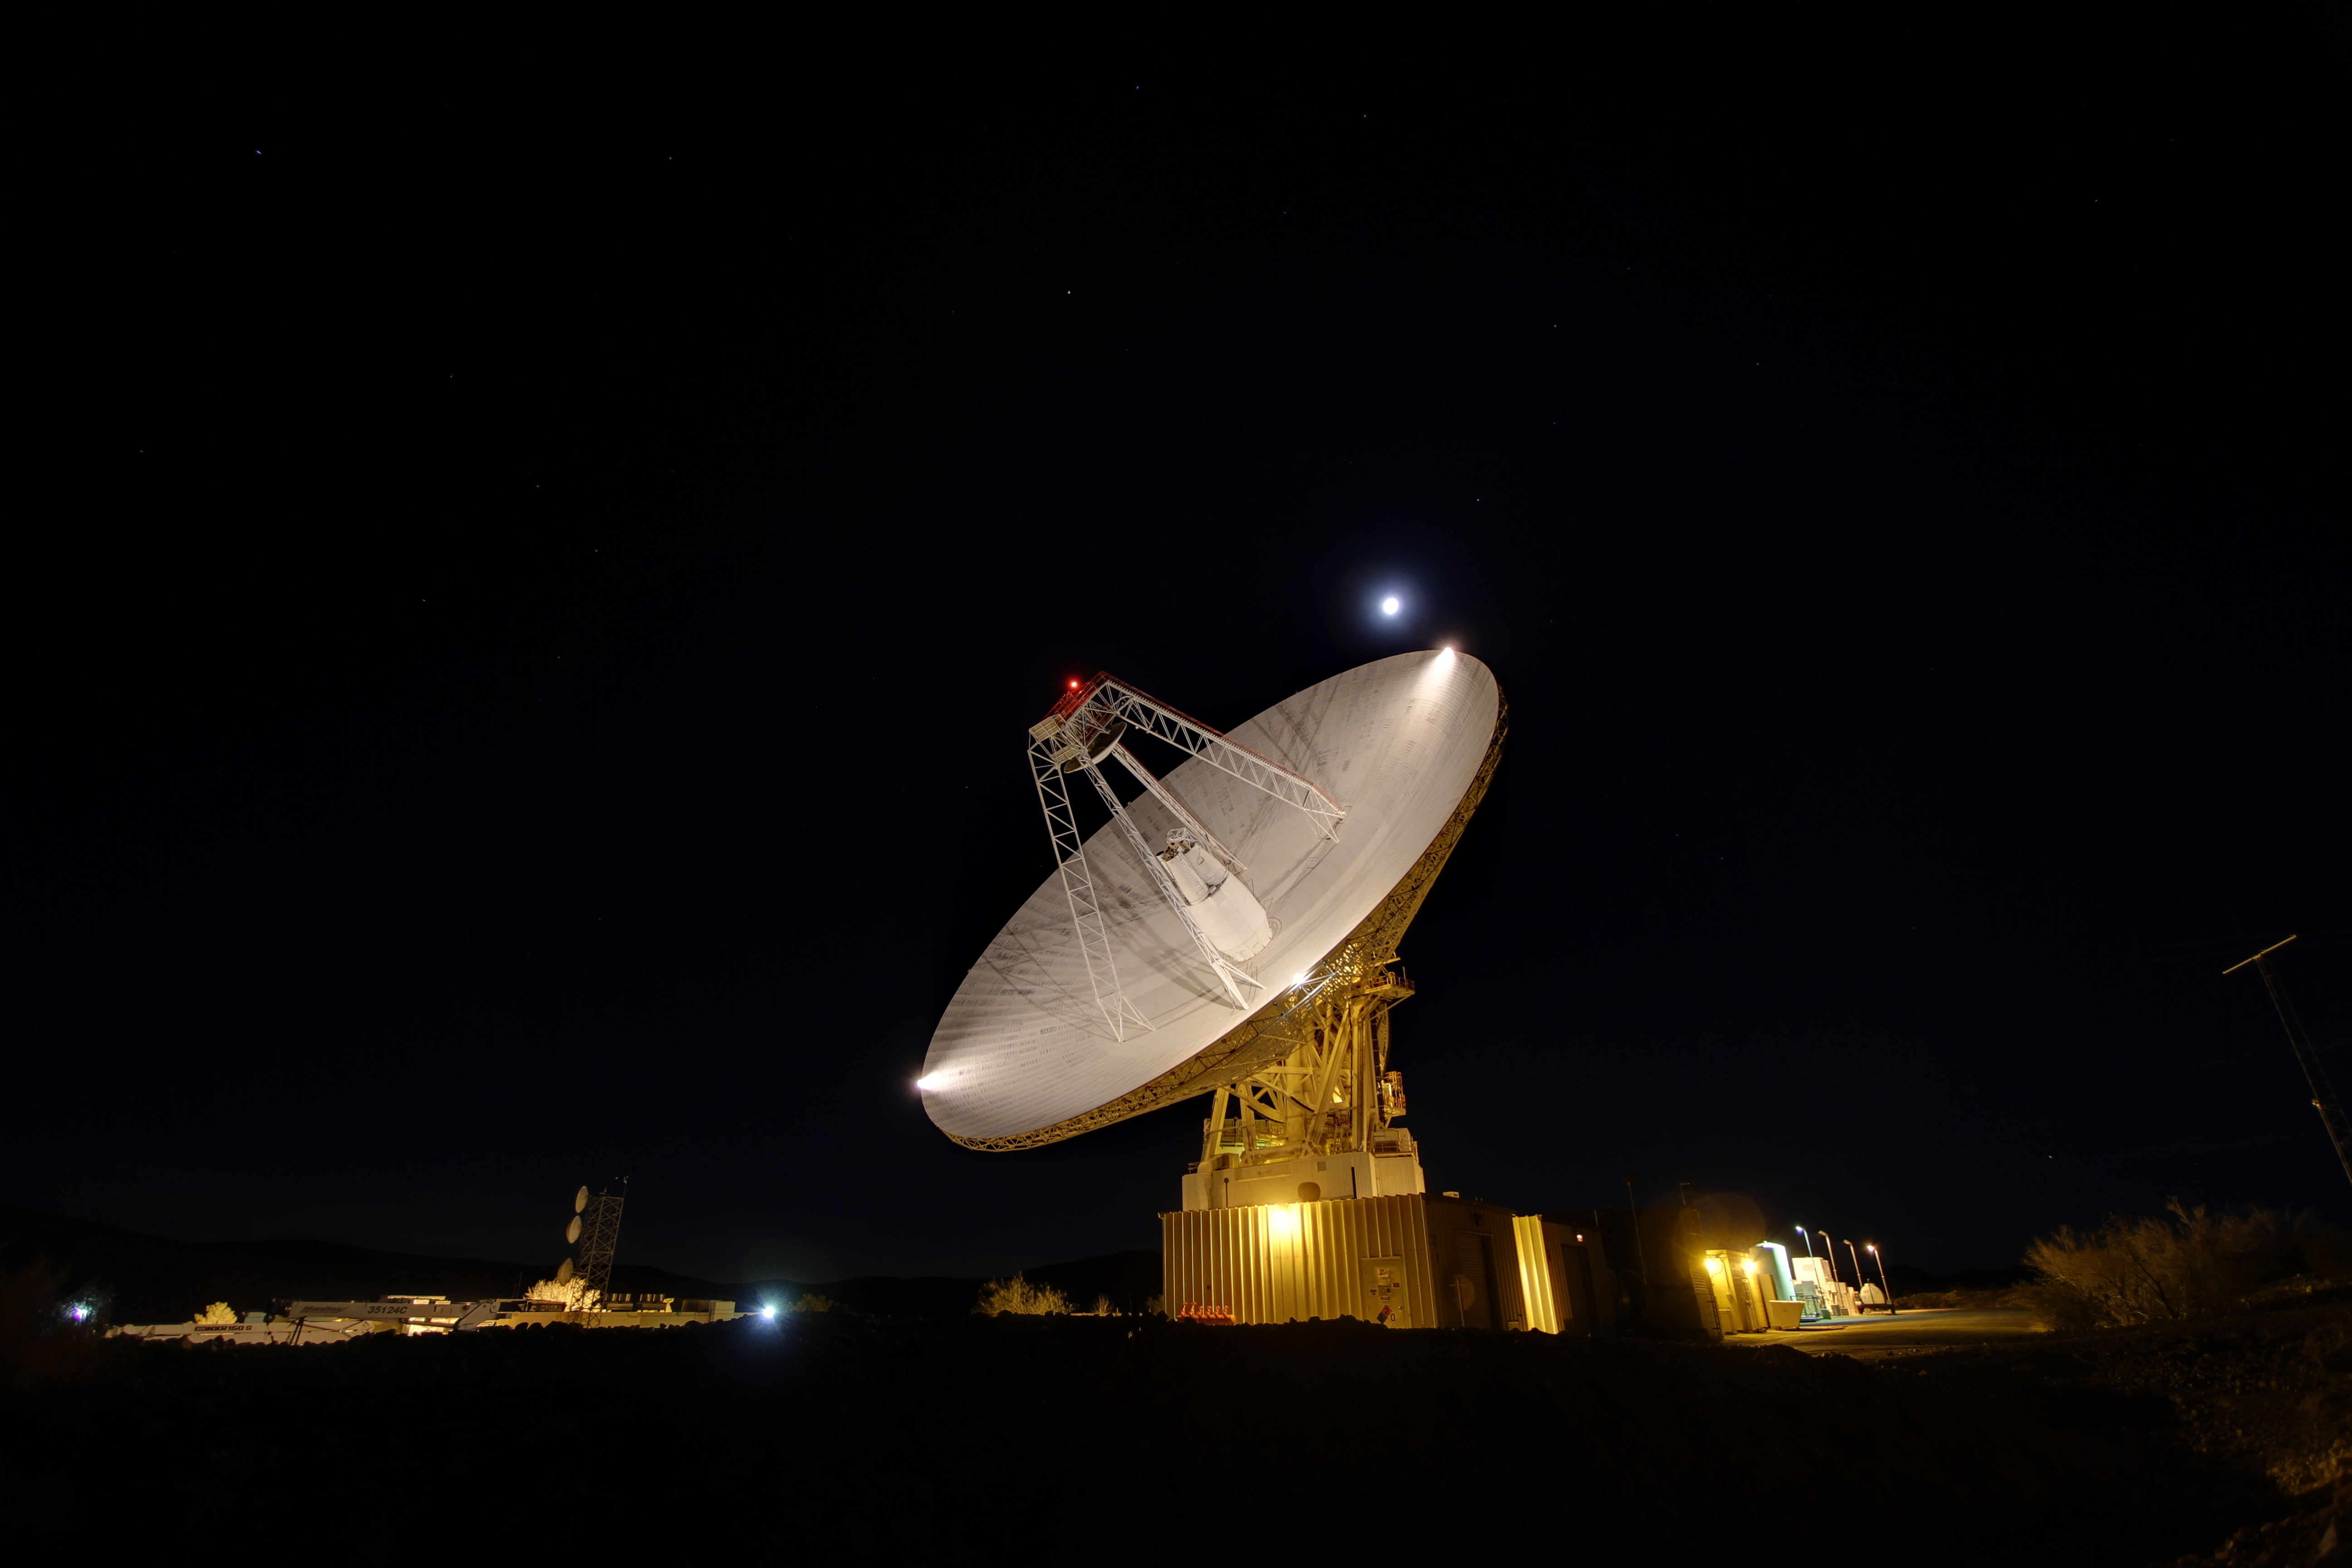

Goldstone 70-m Antenna

Goldstone’s 230-foot (70-m) antenna tracks under a full moon. This photograph was taken on Jan. 11, 2012.

The Goldstone Deep Space Communications Complex, located in the Mojave Desert in California, is one of three complexes that comprise NASA’s Deep Space Network (DSN). The DSN provides radio communications for all of NASA’s interplanetary spacecraft and is also utilized for radio astronomy and radar observations of the solar system and the universe.

JPL, a division of the California Institute of Technology in Pasadena, manages the Deep Space Network for NASA.

Credit: NASA/JPL-Caltech